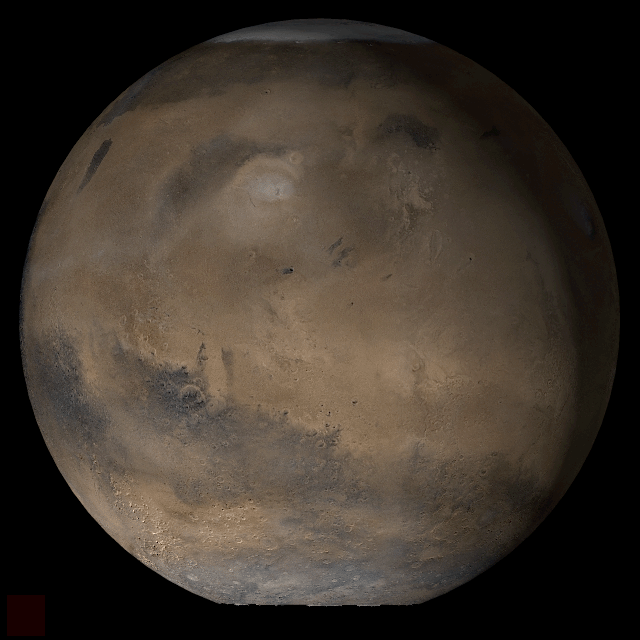

Mars at Ls 39°: Elysium/Mare Cimmerium

25 April 2006
This picture is a composite of Mars Global Surveyor (MGS) Mars Orbiter Camera (MOC) daily global images acquired at Ls 39° during a previous Mars year. This month, Mars looks similar, as Ls 39° occurred in mid-April 2006. The picture shows the Elysium/Mare Cimmerium face of Mars. Over the course of the month, additional faces of Mars as it appears at this time of year are being posted for MOC Picture of the Day. Ls, solar longitude, is a measure of the time of year on Mars. Mars travels 360° around the Sun in 1 Mars year. The year begins at Ls 0°, the start of northern spring and southern autumn.

Season: Northern Spring/Southern Autumn

Credit: NASA/JPL/Malin Space Science Systems